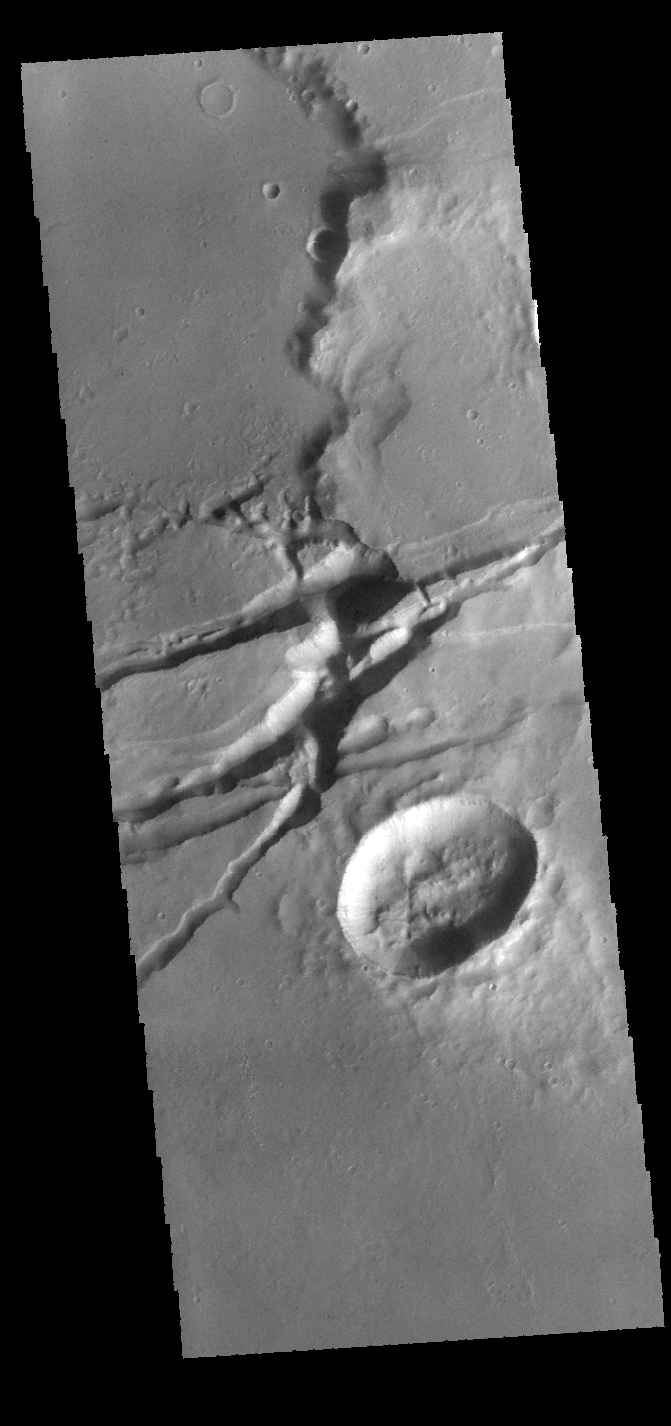

Sirenum Fossae

The linear depressions in this VIS image are graben. Graben are formed from tectonic activity with large blocks of material moving downward between paired faults. The crater in the bottom half of the image is oval rather than round, which could have been due to impacting into this region of tectonic deformation.

Credit: NASA/JPL-Caltech/ASU